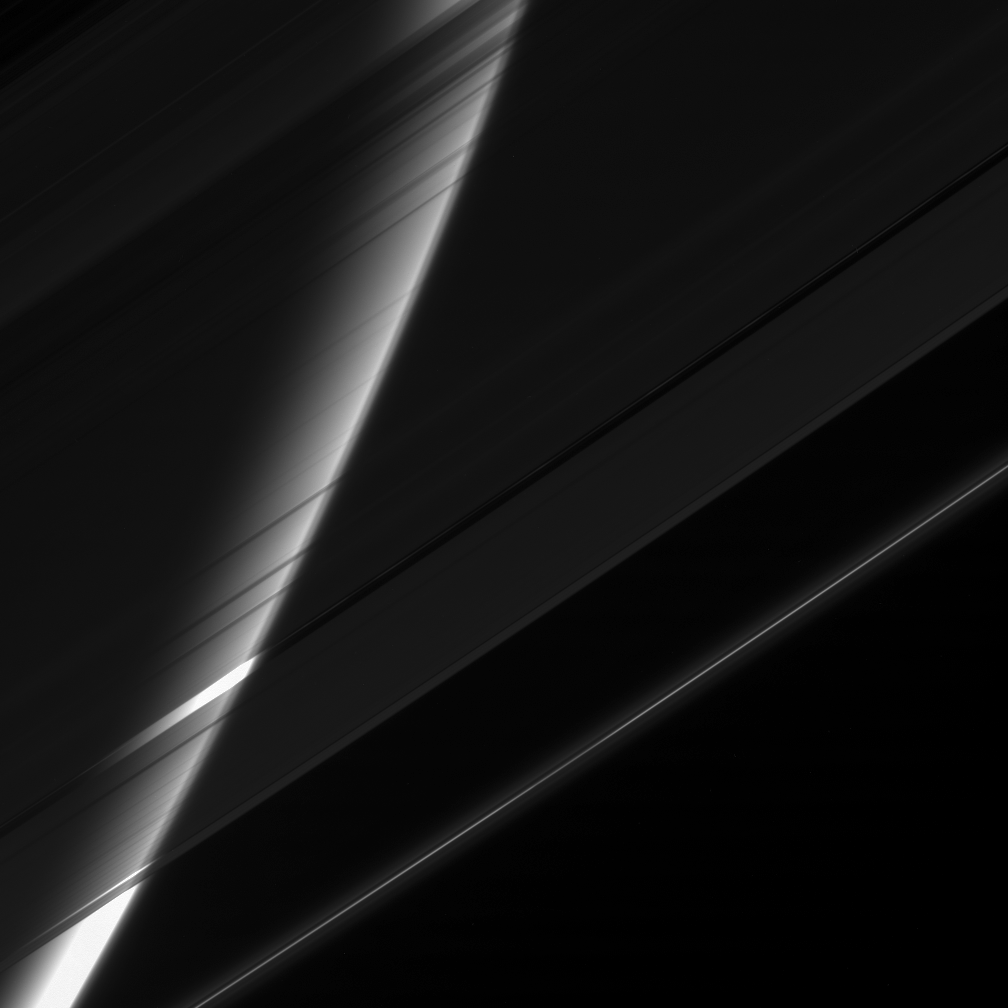

Veil of Ice

The Cassini spacecraft stares toward Saturn through its gauzy veil of rings. The great ice-particle screen acts like a filter here, attenuating the glare from the planet and making its high altitude haze easy to see.

The F ring shows off the faint ringlets flanking its core, and a single ringlet can be seen in the Encke Gap, crossing through center.

This view looks toward the unlit side of the rings from about 18 degrees above the ringplane.

The image was taken in visible blue light with the Cassini spacecraft narrow-angle camera on Nov. 4, 2006 at a distance of approximately 1.7 million kilometers (1 million miles) from Saturn and at a Sun-Saturn-spacecraft, or phase, angle of 161 degrees. Image scale is 10 kilometers (6 miles) per pixel.

The Cassini-Huygens mission is a cooperative project of NASA, the European Space Agency and the Italian Space Agency. The Jet Propulsion Laboratory, a division of the California Institute of Technology in Pasadena, manages the mission for NASA’s Science Mission Directorate, Washington, D.C. The Cassini orbiter and its two onboard cameras were designed, developed and assembled at JPL. The imaging operations center is based at the Space Science Institute in Boulder, Colo.

Credit: NASA/JPL/Space Science Institute